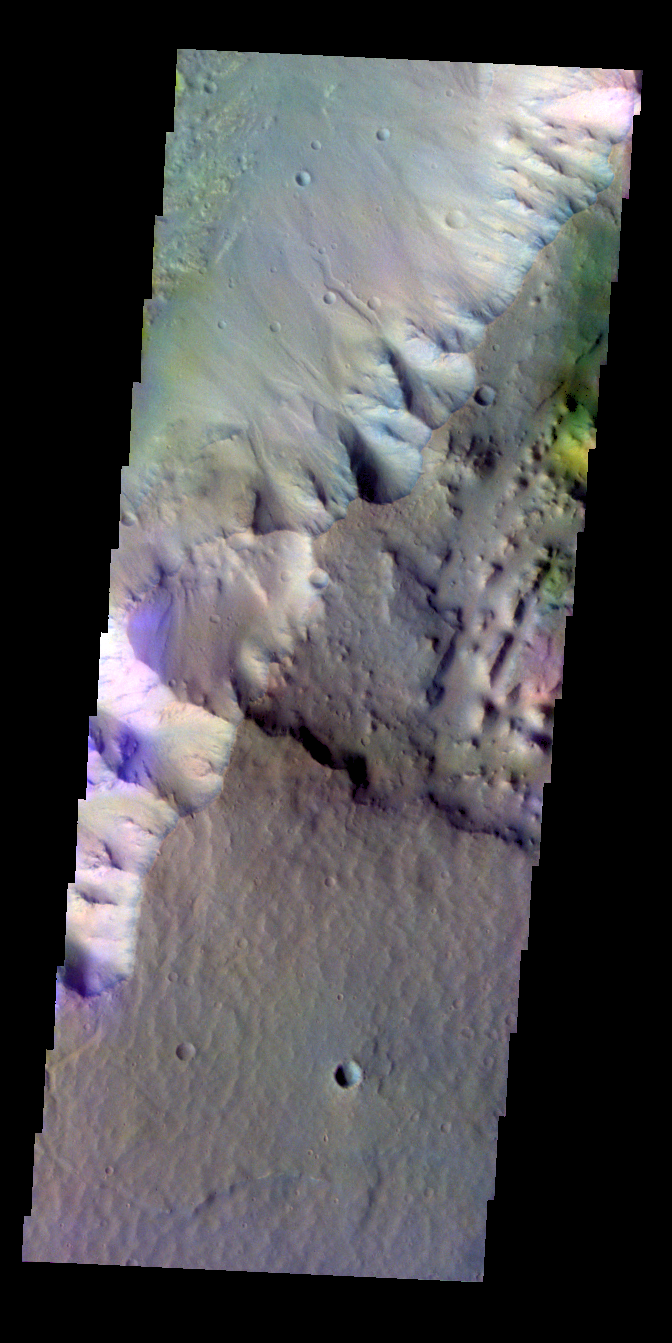

Highland Margin – False Color

The THEMIS VIS camera contains 5 filters. The data from different filters can be combined in multiple ways to create a false color image. These false color images may reveal subtle variations of the surface not easily identified in a single band image. Today’s false color image shows the highland – chasma margin south of yesterday’s image. Note the blue color at the edge of the highland, this probably indicates a layer of material at the top of the cliff face.

Credit: NASA/JPL-Caltech/ASU